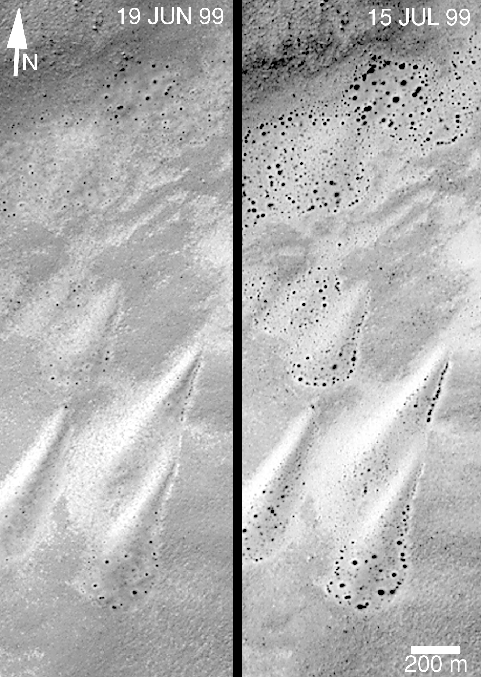

Defrosting Polar Dunes–Changes Over a 26-Day Period

As the retreat of the south polar winter frost cap became visible in June 1999, high resolution images from the Mars Global Surveyor (MGS) Mars Orbiter Camera (MOC) began to show dark spots forming on the surfaces of frost-covered sand dunes. Immediately, the MOC science team began to plan to observe several dune fields more than once, should that opportunity arise, so that the evolution of these dark spots could be documented and studied. Such work will eventually lead to abetter understanding of how the martian polar caps retreat as winter ends and spring unfolds in each hemisphere.

MGS is in a polar orbit, which means that, unlike many other places on Mars, the spacecraft has more opportunities to take pictures of the same place. Dune fields near 87° latitude can be repeatedly viewed; dunes near the equator are not likely to be photographed more than once during the entire MGS mission.

The pictures presented here show changes on a set of nearly pear-shaped sand dunes located on the floor of an unnamed crater at 59°S, 353°W. The picture on the left shows the dunes as they appeared on June 19, 1999, the picture on the right shows the same dunes on July 15, 1999. The dark spots in the June 19picture — indicating areas where frost has sublimed away — became larger by July 15th. In addition, new spots had appeared as of mid-July. If possible, these dunes will be photographed by MOC again in mid-August and each month until the frost is gone.

The pictures shown in (B) (above) are expanded views of portions of the pictures in (A). The 200 meter scale bar equals 656 feet; the 100 meter bar is 328 feet (109 yards) long. All images are illuminated from the upper left; north is toward the upper right.

Malin Space Science Systems and the California Institute of Technology built the MOC using spare hardware from the Mars Observer mission. MSSS operates the camera from its facilities in San Diego, CA. The Jet Propulsion Laboratory’s Mars Surveyor Operations Project operates the Mars Global Surveyor spacecraft with its industrial partner, Lockheed Martin Astronautics, from facilities in Pasadena, CA and Denver, CO.

Credit: NASA/JPL/MSSS